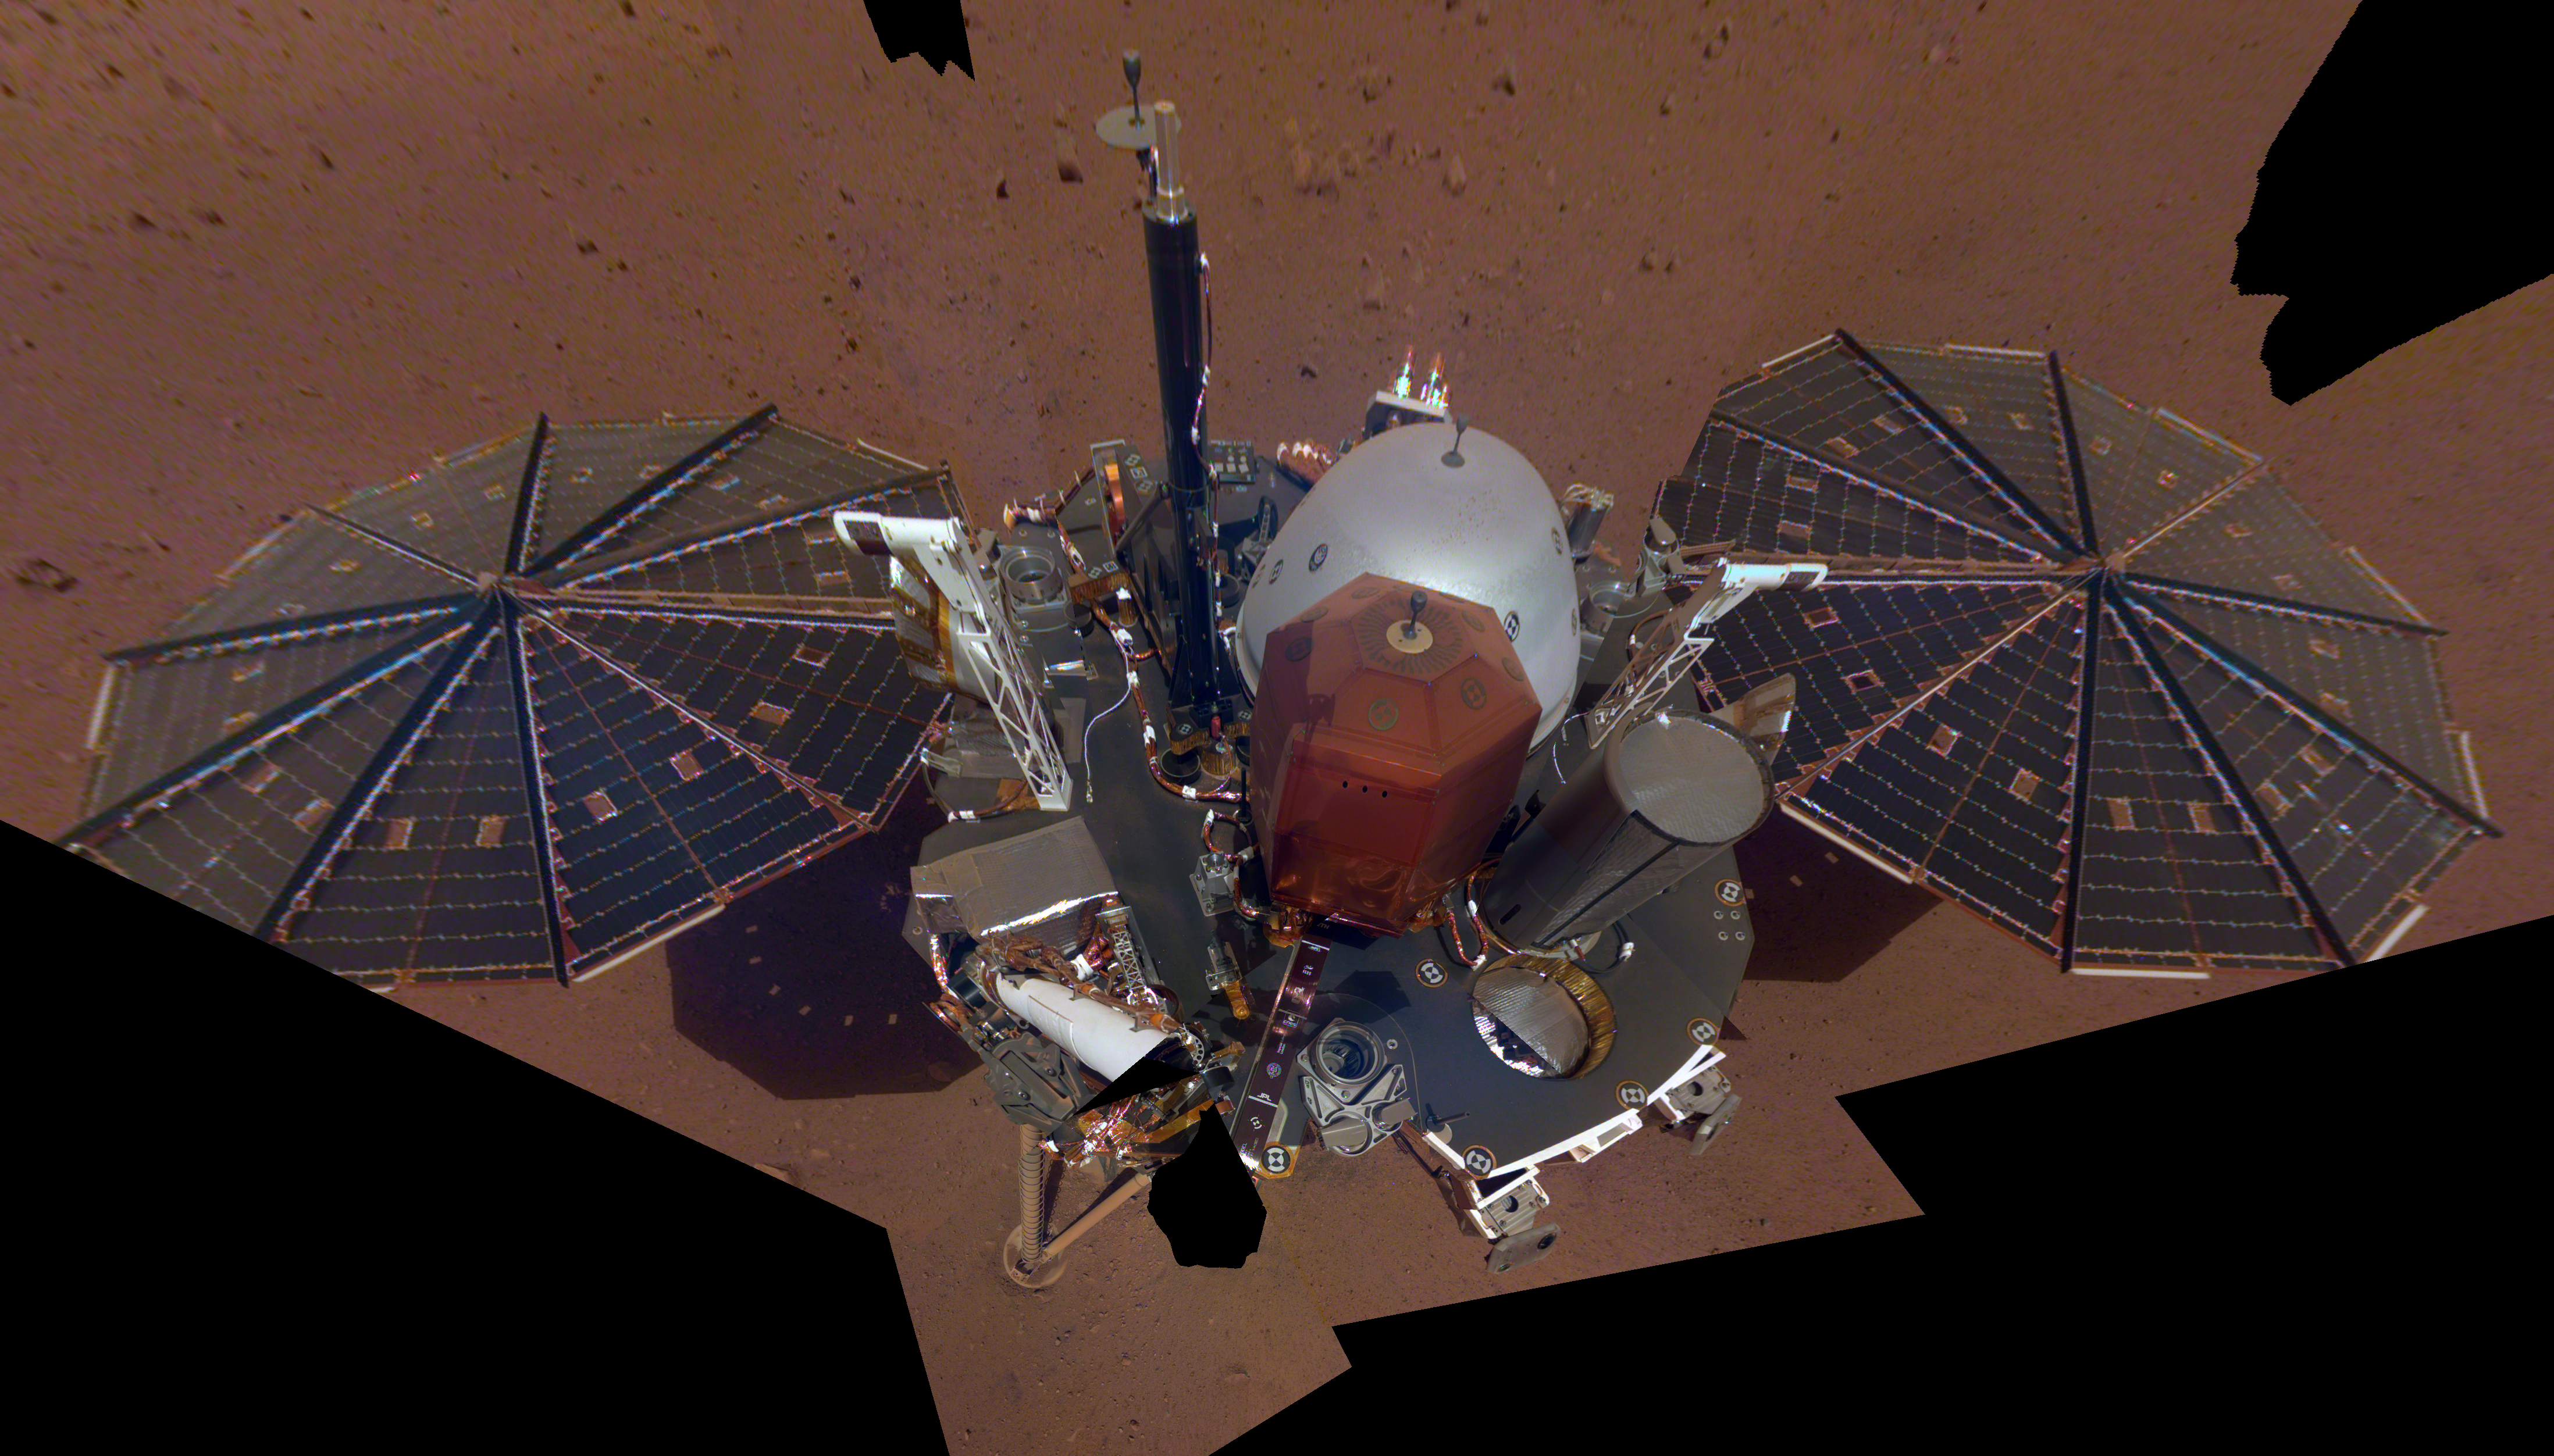

InSight’s First Selfie

This is NASA InSight’s first full selfie on Mars. It displays the lander’s solar panels and deck. On top of the deck are its science instruments, weather sensor booms and UHF antenna. The selfie was taken on Dec. 6, 2018 (Sol 10).

The selfie is made up of 11 images which were taken by its Instrument Deployment Camera, located on the elbow of its robotic arm. Those images are then stitched together into a mosaic.

JPL manages InSight for NASA’s Science Mission Directorate. InSight is part of NASA’s Discovery Program, managed by the agency’s Marshall Space Flight Center in Huntsville, Alabama. Lockheed Martin Space in Denver built the InSight spacecraft, including its cruise stage and lander, and supports spacecraft operations for the mission.

A number of European partners, including France’s Centre National d’Études Spatiales (CNES) and the German Aerospace Center (DLR), are supporting the InSight mission. CNES and the Institut de Physique du Globe de Paris (IPGP) provided the Seismic Experiment for Interior Structure (SEIS) instrument, with significant contributions from the Max Planck Institute for Solar System Research (MPS) in Germany, the Swiss Institute of Technology (ETH) in Switzerland, Imperial College and Oxford University in the United Kingdom, and JPL. DLR provided the Heat Flow and Physical Properties Package (HP3) instrument, with significant contributions from the Space Research Center (CBK) of the Polish Academy of Sciences and Astronika in Poland. Spain’s Centro de Astrobiología (CAB) supplied the wind sensors.

Credit: NASA/JPL-Caltech